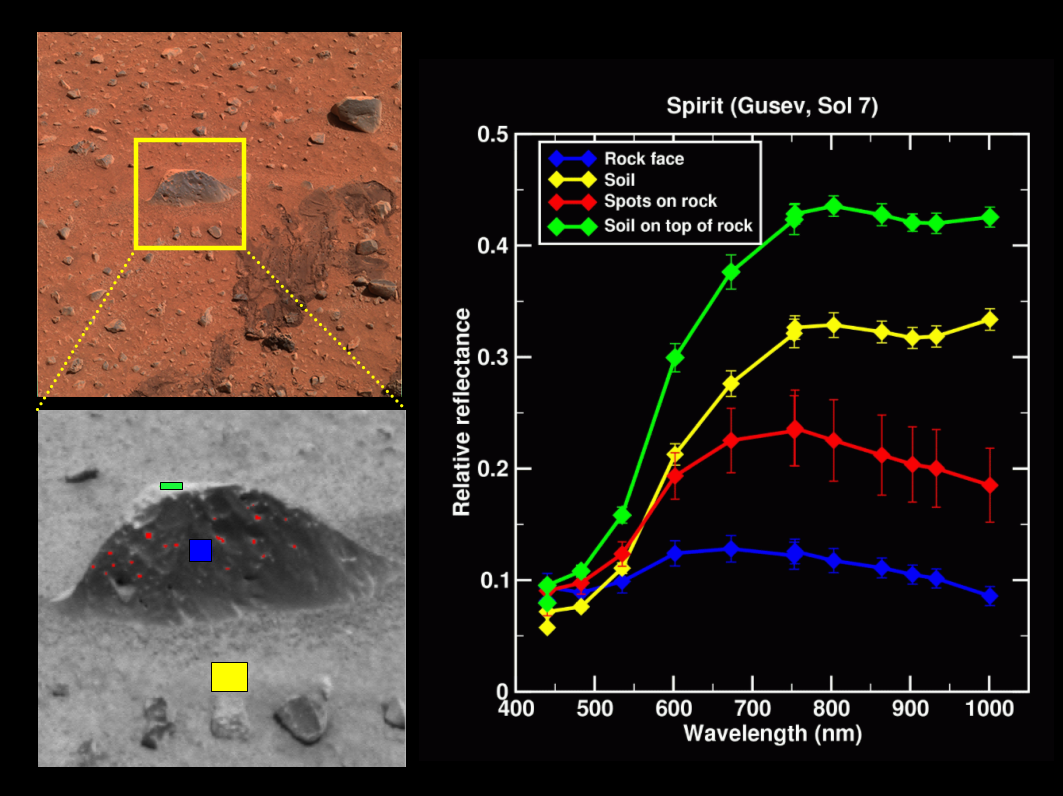

Magic Carpet Shows Its Colors

The upper left image in this display is from the panoramic camera on the Mars Exploration Rover Spirit, showing the “Magic Carpet” region near the rover at Gusev Crater, Mars, on Sol 7, the seventh martian day of its journey (Jan. 10, 2004). The lower image, also from the panoramic camera, is a monochrome (single filter) image of a rock in the “Magic Carpet” area. Note that colored portions of the rock correlate with extracted spectra shown in the plot to the side. Four different types of materials are shown: the rock itself, the soil in front of the rock, some brighter soil on top of the rock, and some dust that has collected in small recesses on the rock face (“spots”). Each color on the spectra matches a line on the graph, showing how the panoramic camera’s different colored filters are used to broadly assess the varying mineral compositions of martian rocks and soils.

Credit: NASA/JPL/Cornell